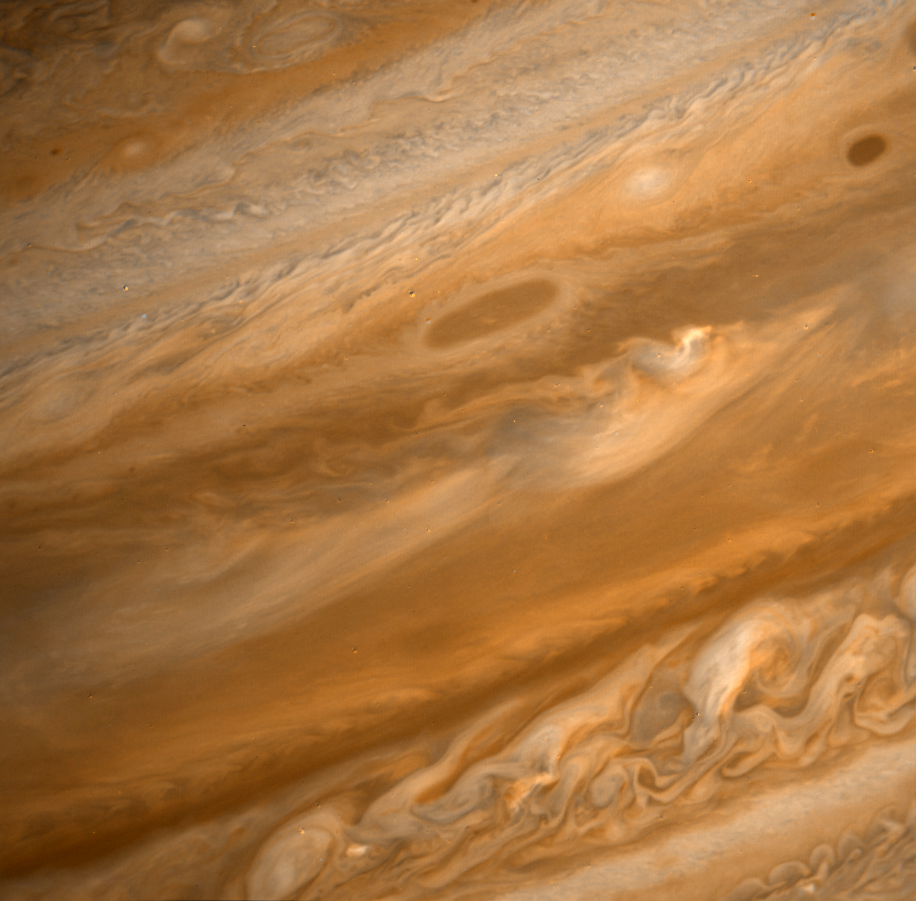

Jupiter from Voyager 2

This image was obtained on June 29, 1979, when Voyager 2 was 9.3 million kilometers (5.6 million miles) from the planet. The view extends from +40 to -40 latitude with size of the smallest discernible features equal to 172 kilometers (106 miles). The broad, orange band extending across the lower half of the picture is the equatorial region of the planet. All brown and white oval-shaped clouds visible in this image were observed by Voyager 1 in early March, illustrating the stability of this type of feature in the Jovian atmosphere. The turbulent region in the lower right-hand corner lies to the west of the Great Red Spot. High velocity westward winds along the southern edge combine with eastern winds along the northern edge to produce the observed effect. These individual features are short-lived.

Credit: NASA/JPL